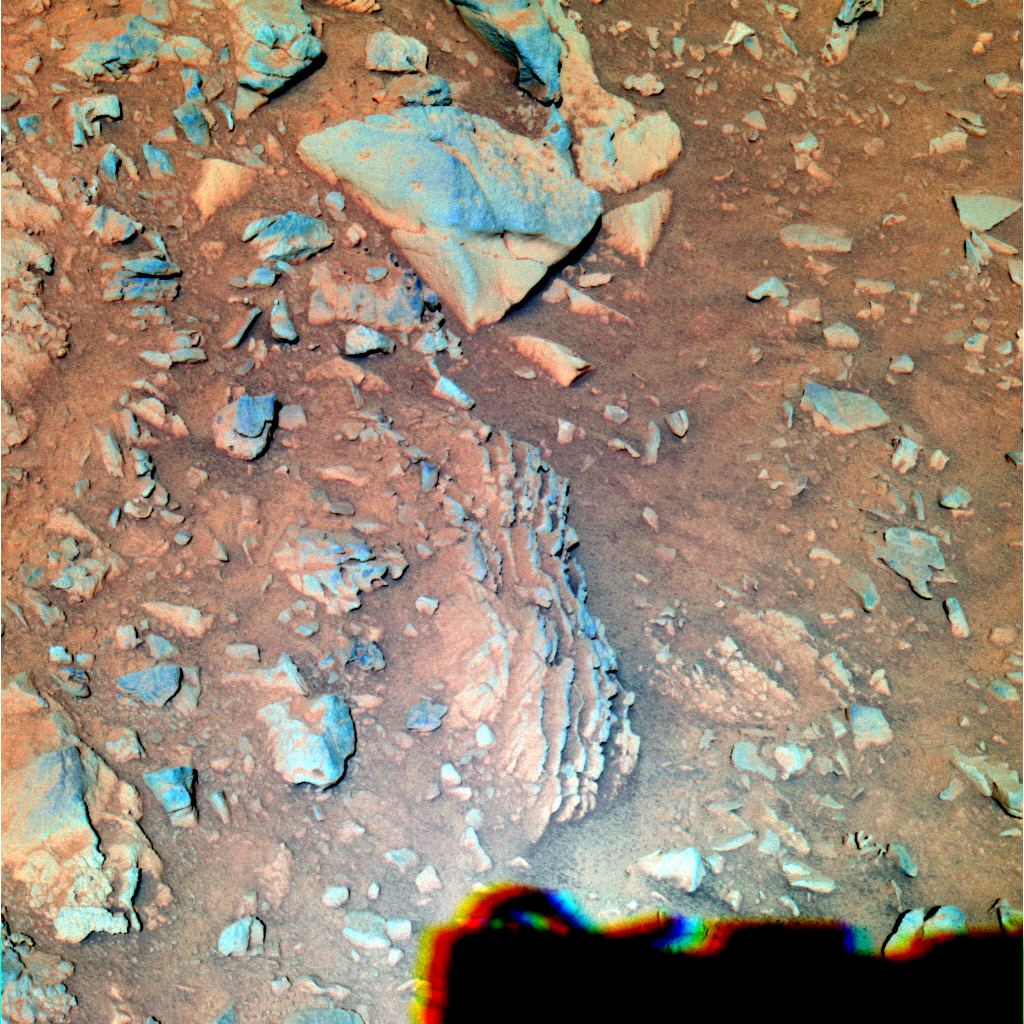

Layered Outcrops in Gusev Crater (False Color)

One of the ways scientists collect mineralogical data about rocks on Mars is to view them through filters that allow only specific wavelengths of light to pass through the lens of the panoramic camera. NASA’s Mars Exploration Rover Spirit took this false-color image of the rock nicknamed “Tetl” at 1:05 p.m. martian time on its 270th martian day, or sol (Oct. 5, 2004) using the panoramic camera’s 750-, 530-, and 430-nanometer filters. Darker red hues in the image correspond to greater concentrations of oxidized soil and dust. Bluer hues correspond to portions of rock that are not as heavily coated with soils or are not as highly oxidized.

Credit: NASA/JPL/Cornell